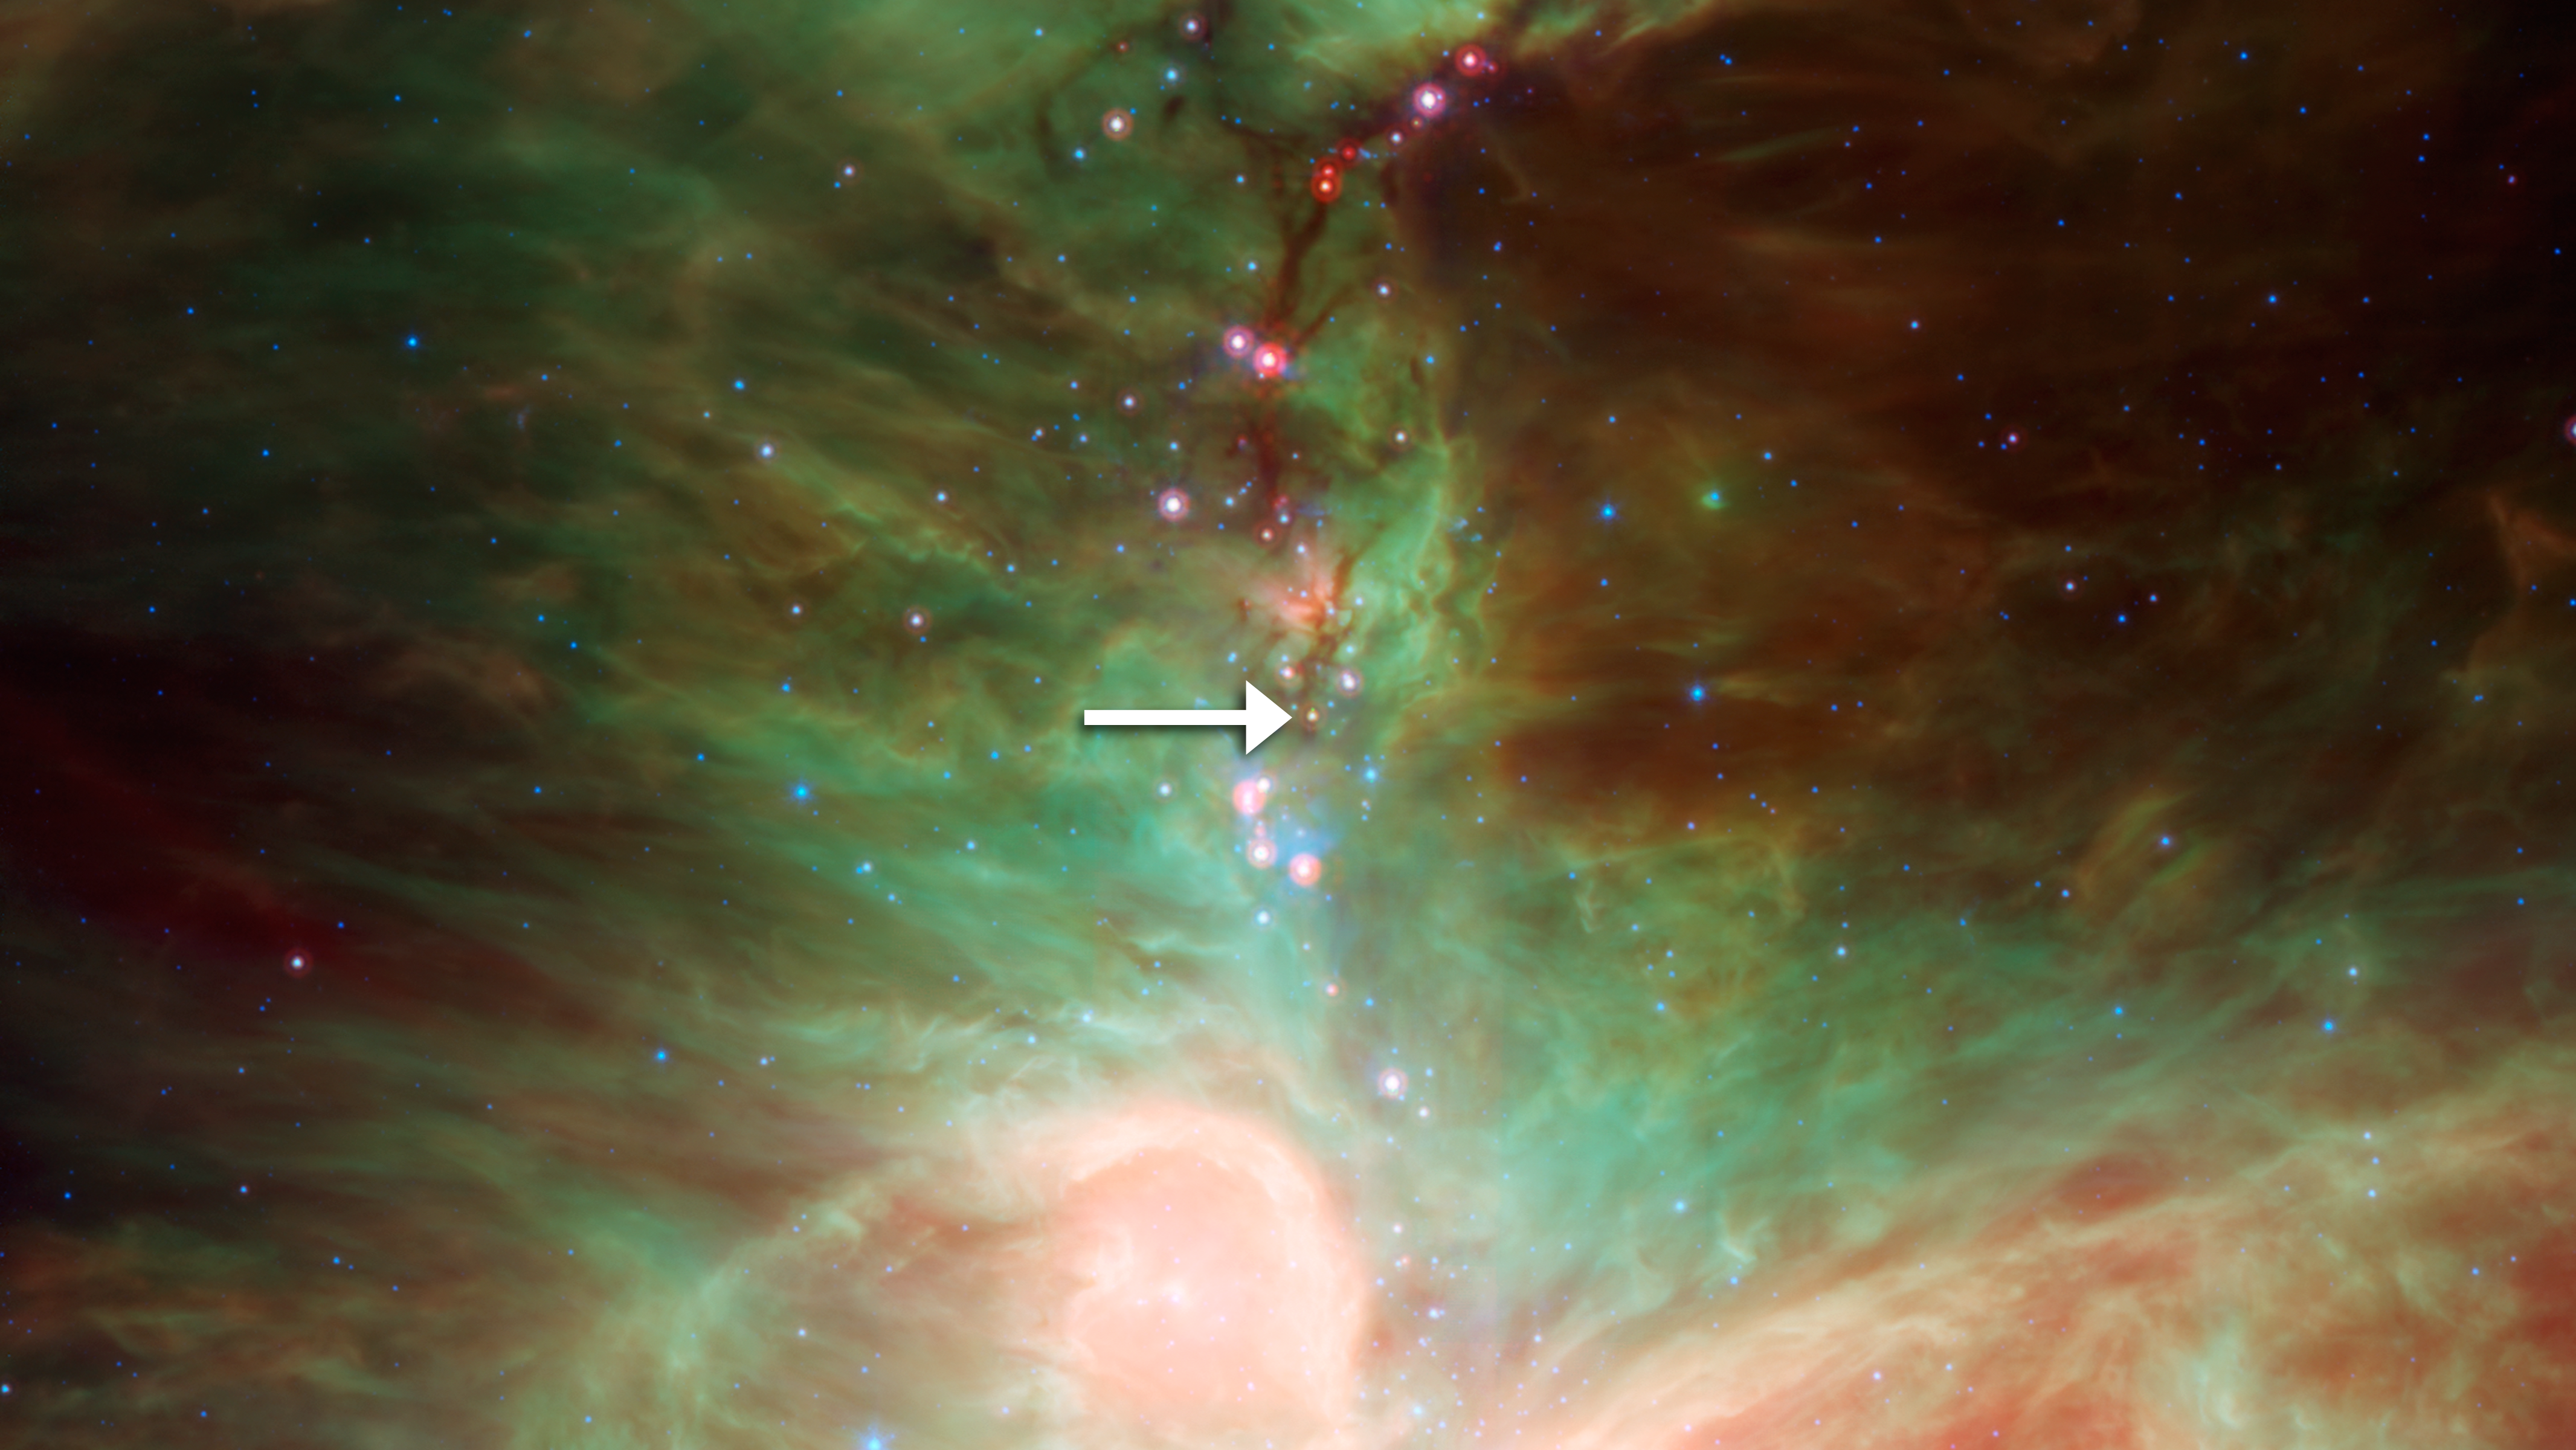

Protostar HOPS-68 in Orion

NASA's Spitzer Space Telescope detected tiny green crystals, called olivine, thought to be raining down on a developing star. An arrow points to the embryonic star, called HOPS-68. It is located in the dark filamentary cloud of cold dust and gas, over 5 light-years in length, located just north of the Orion nebula, which is seen here as the bright region at the bottom of the image.

Credit: NASA/JPL-Caltech/T. Megeath (University of Toledo, Ohio)